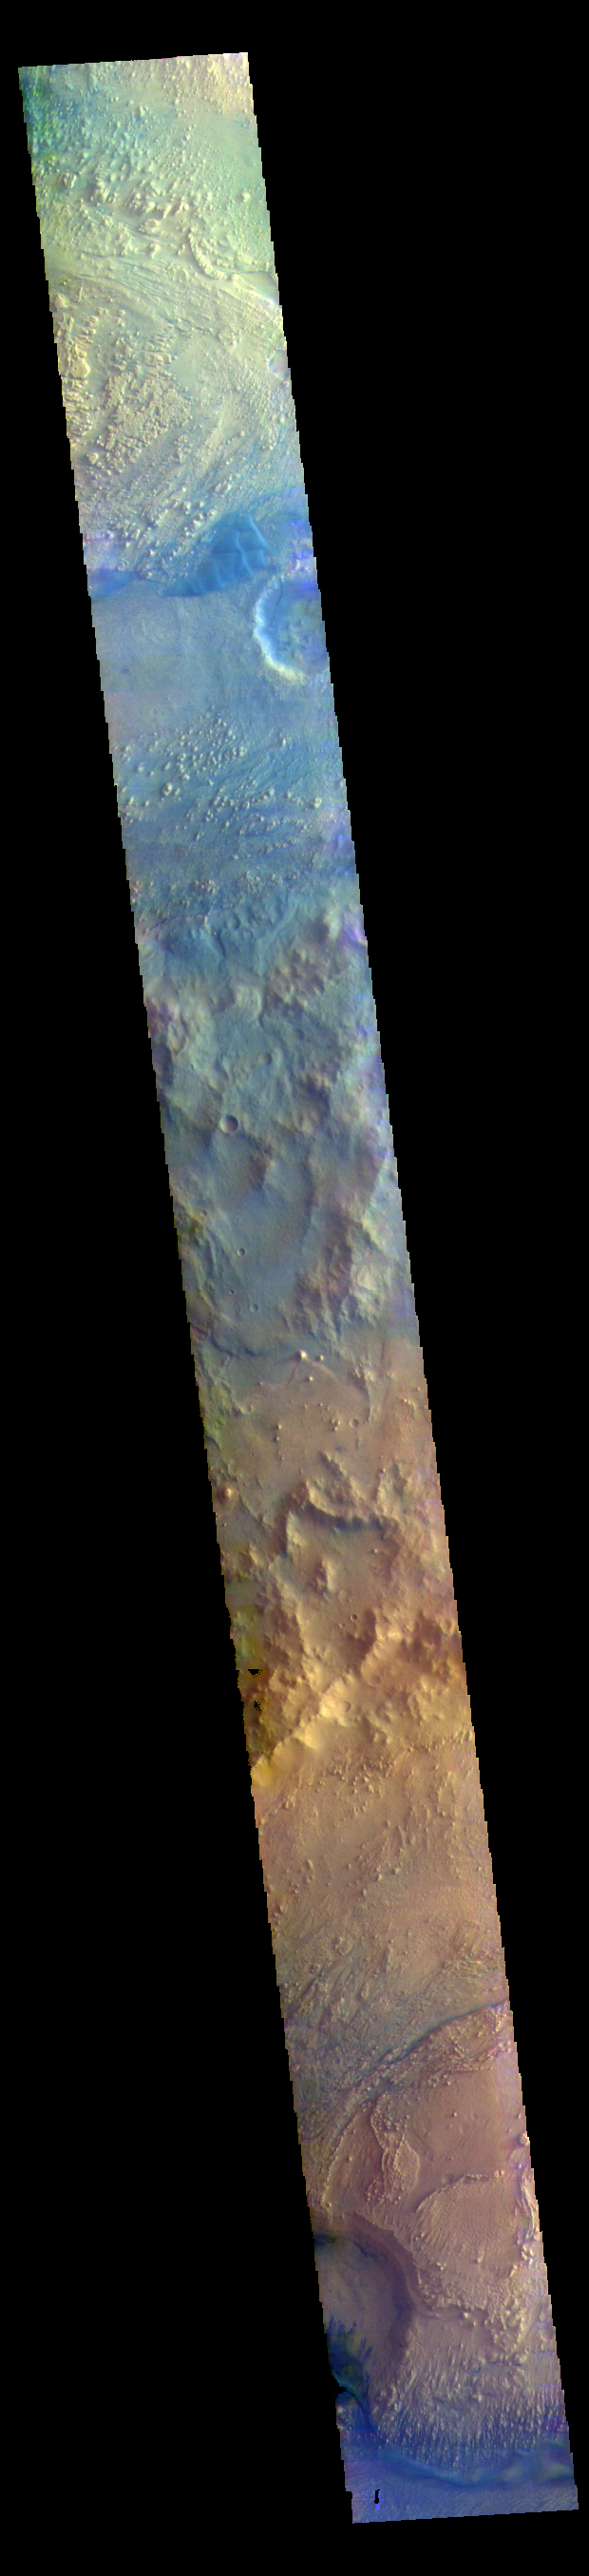

Crater Mounds – False Color

This VIS image shows parts of Crommelin and Firsoff Craters. Both craters contain large mounds of layered materials on the crater floor. This material was deposited after the craters formed and may have been created by the same processes. These craters are located near Meridiani Planum.

The THEMIS VIS camera contains 5 filters. The data from different filters can be combined in multiple ways to create a false color image. These false color images may reveal subtle variations of the surface not easily identified in a single band image.

Credit: NASA/JPL-Caltech/ASU